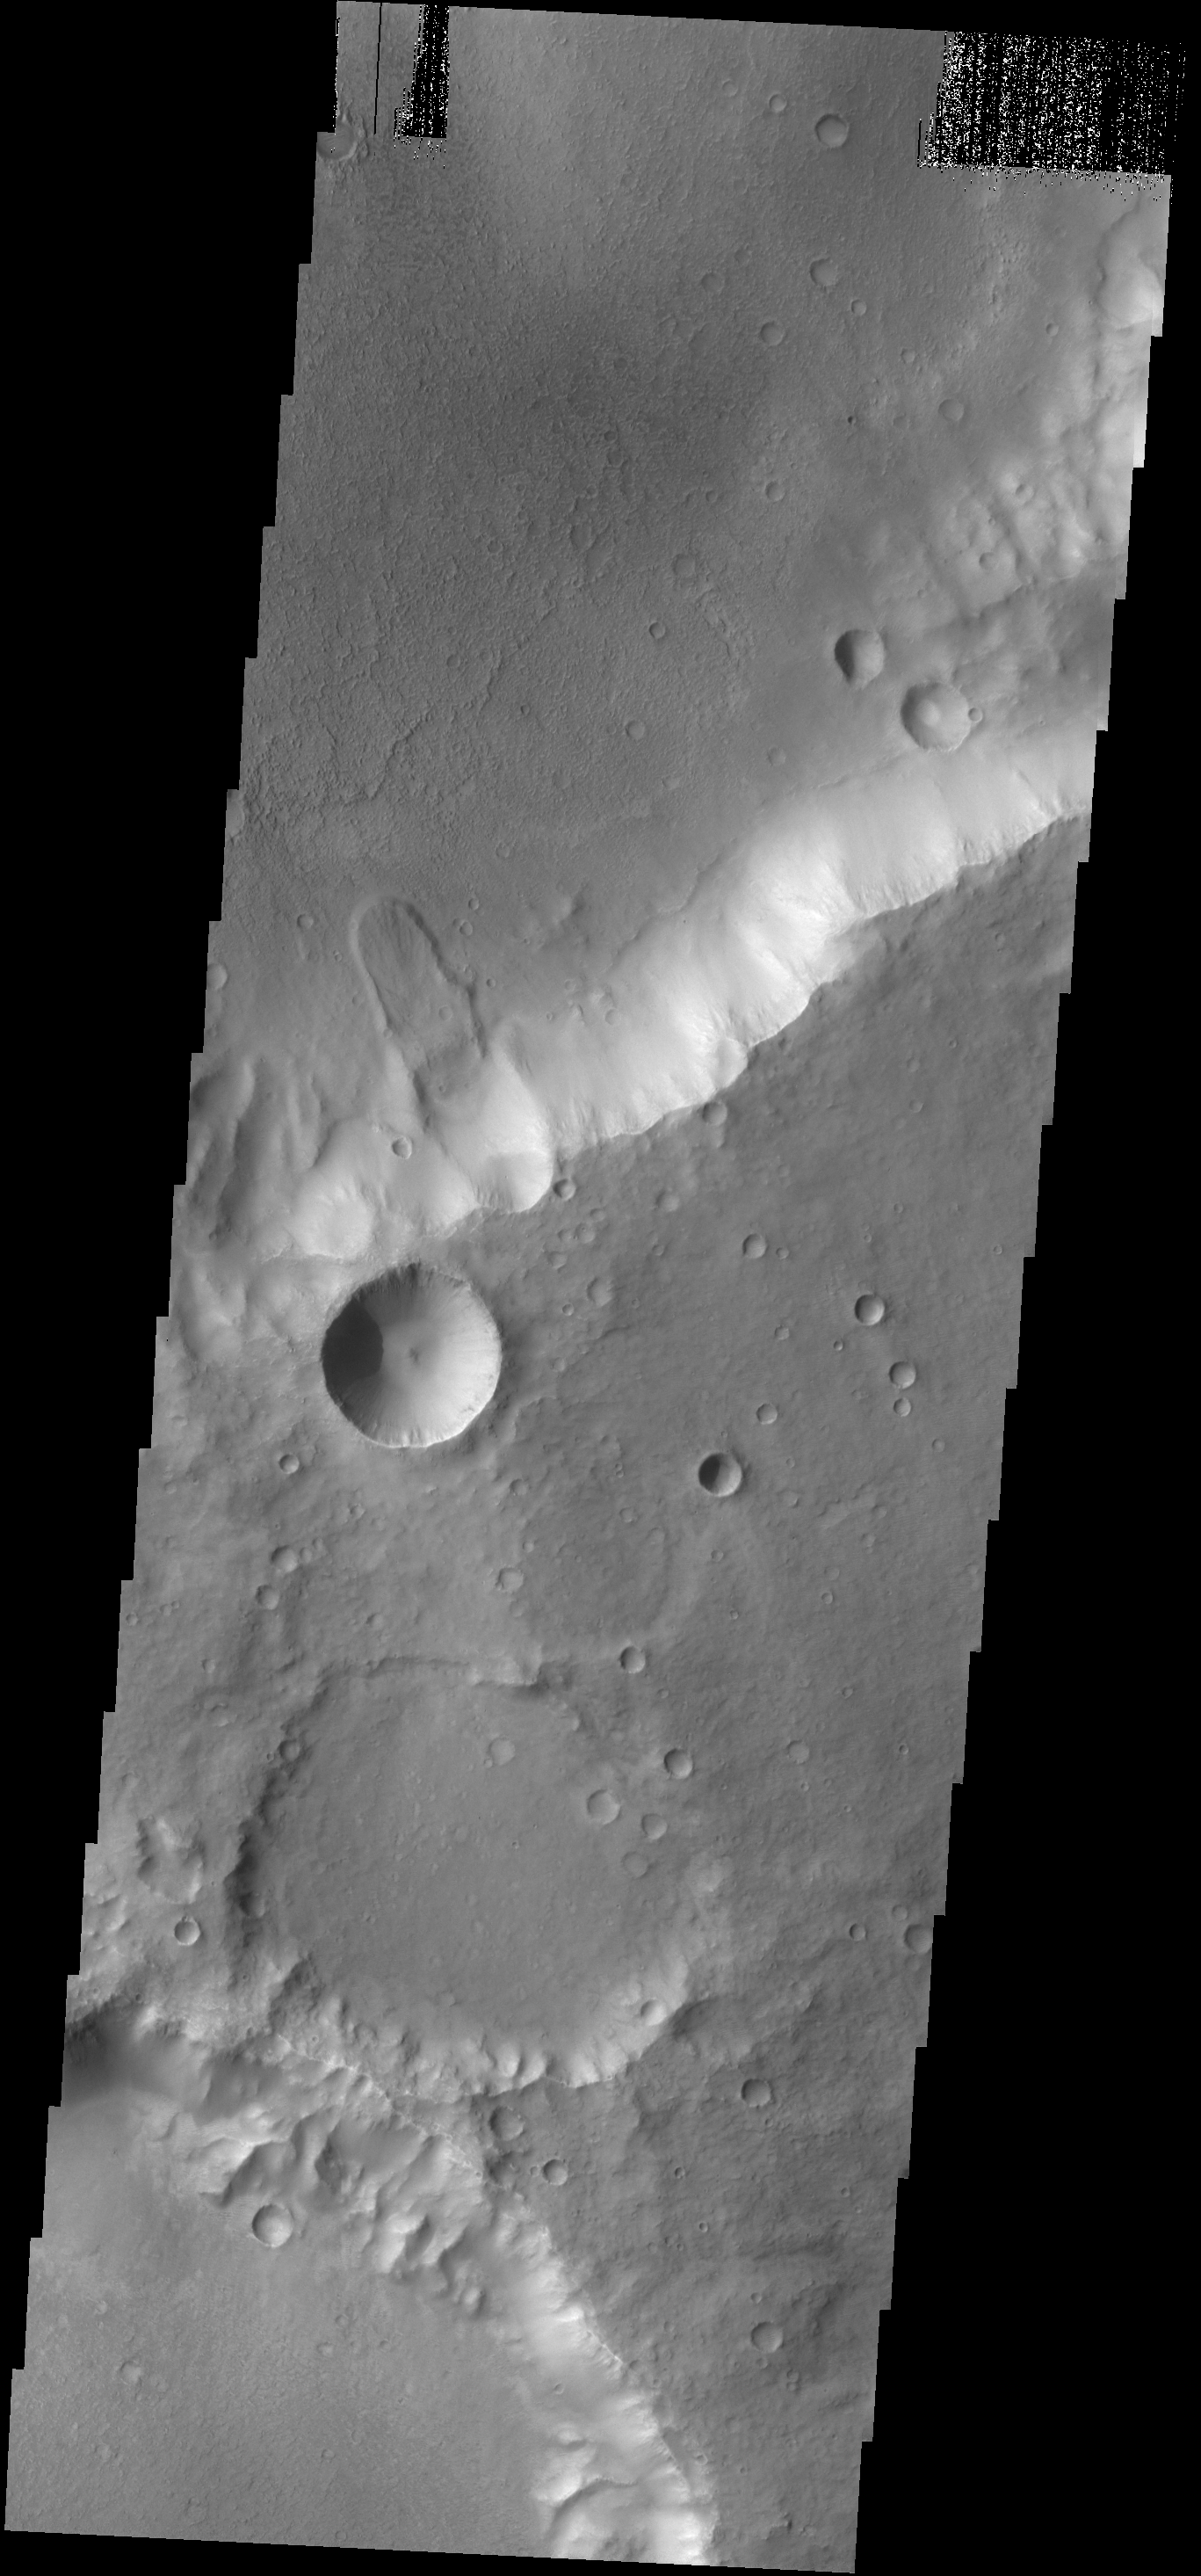

Landslide

A small landslide deposit is visible in this VIS image of an unnamed crater.

Credit: NASA/JPL-Caltech/ASU